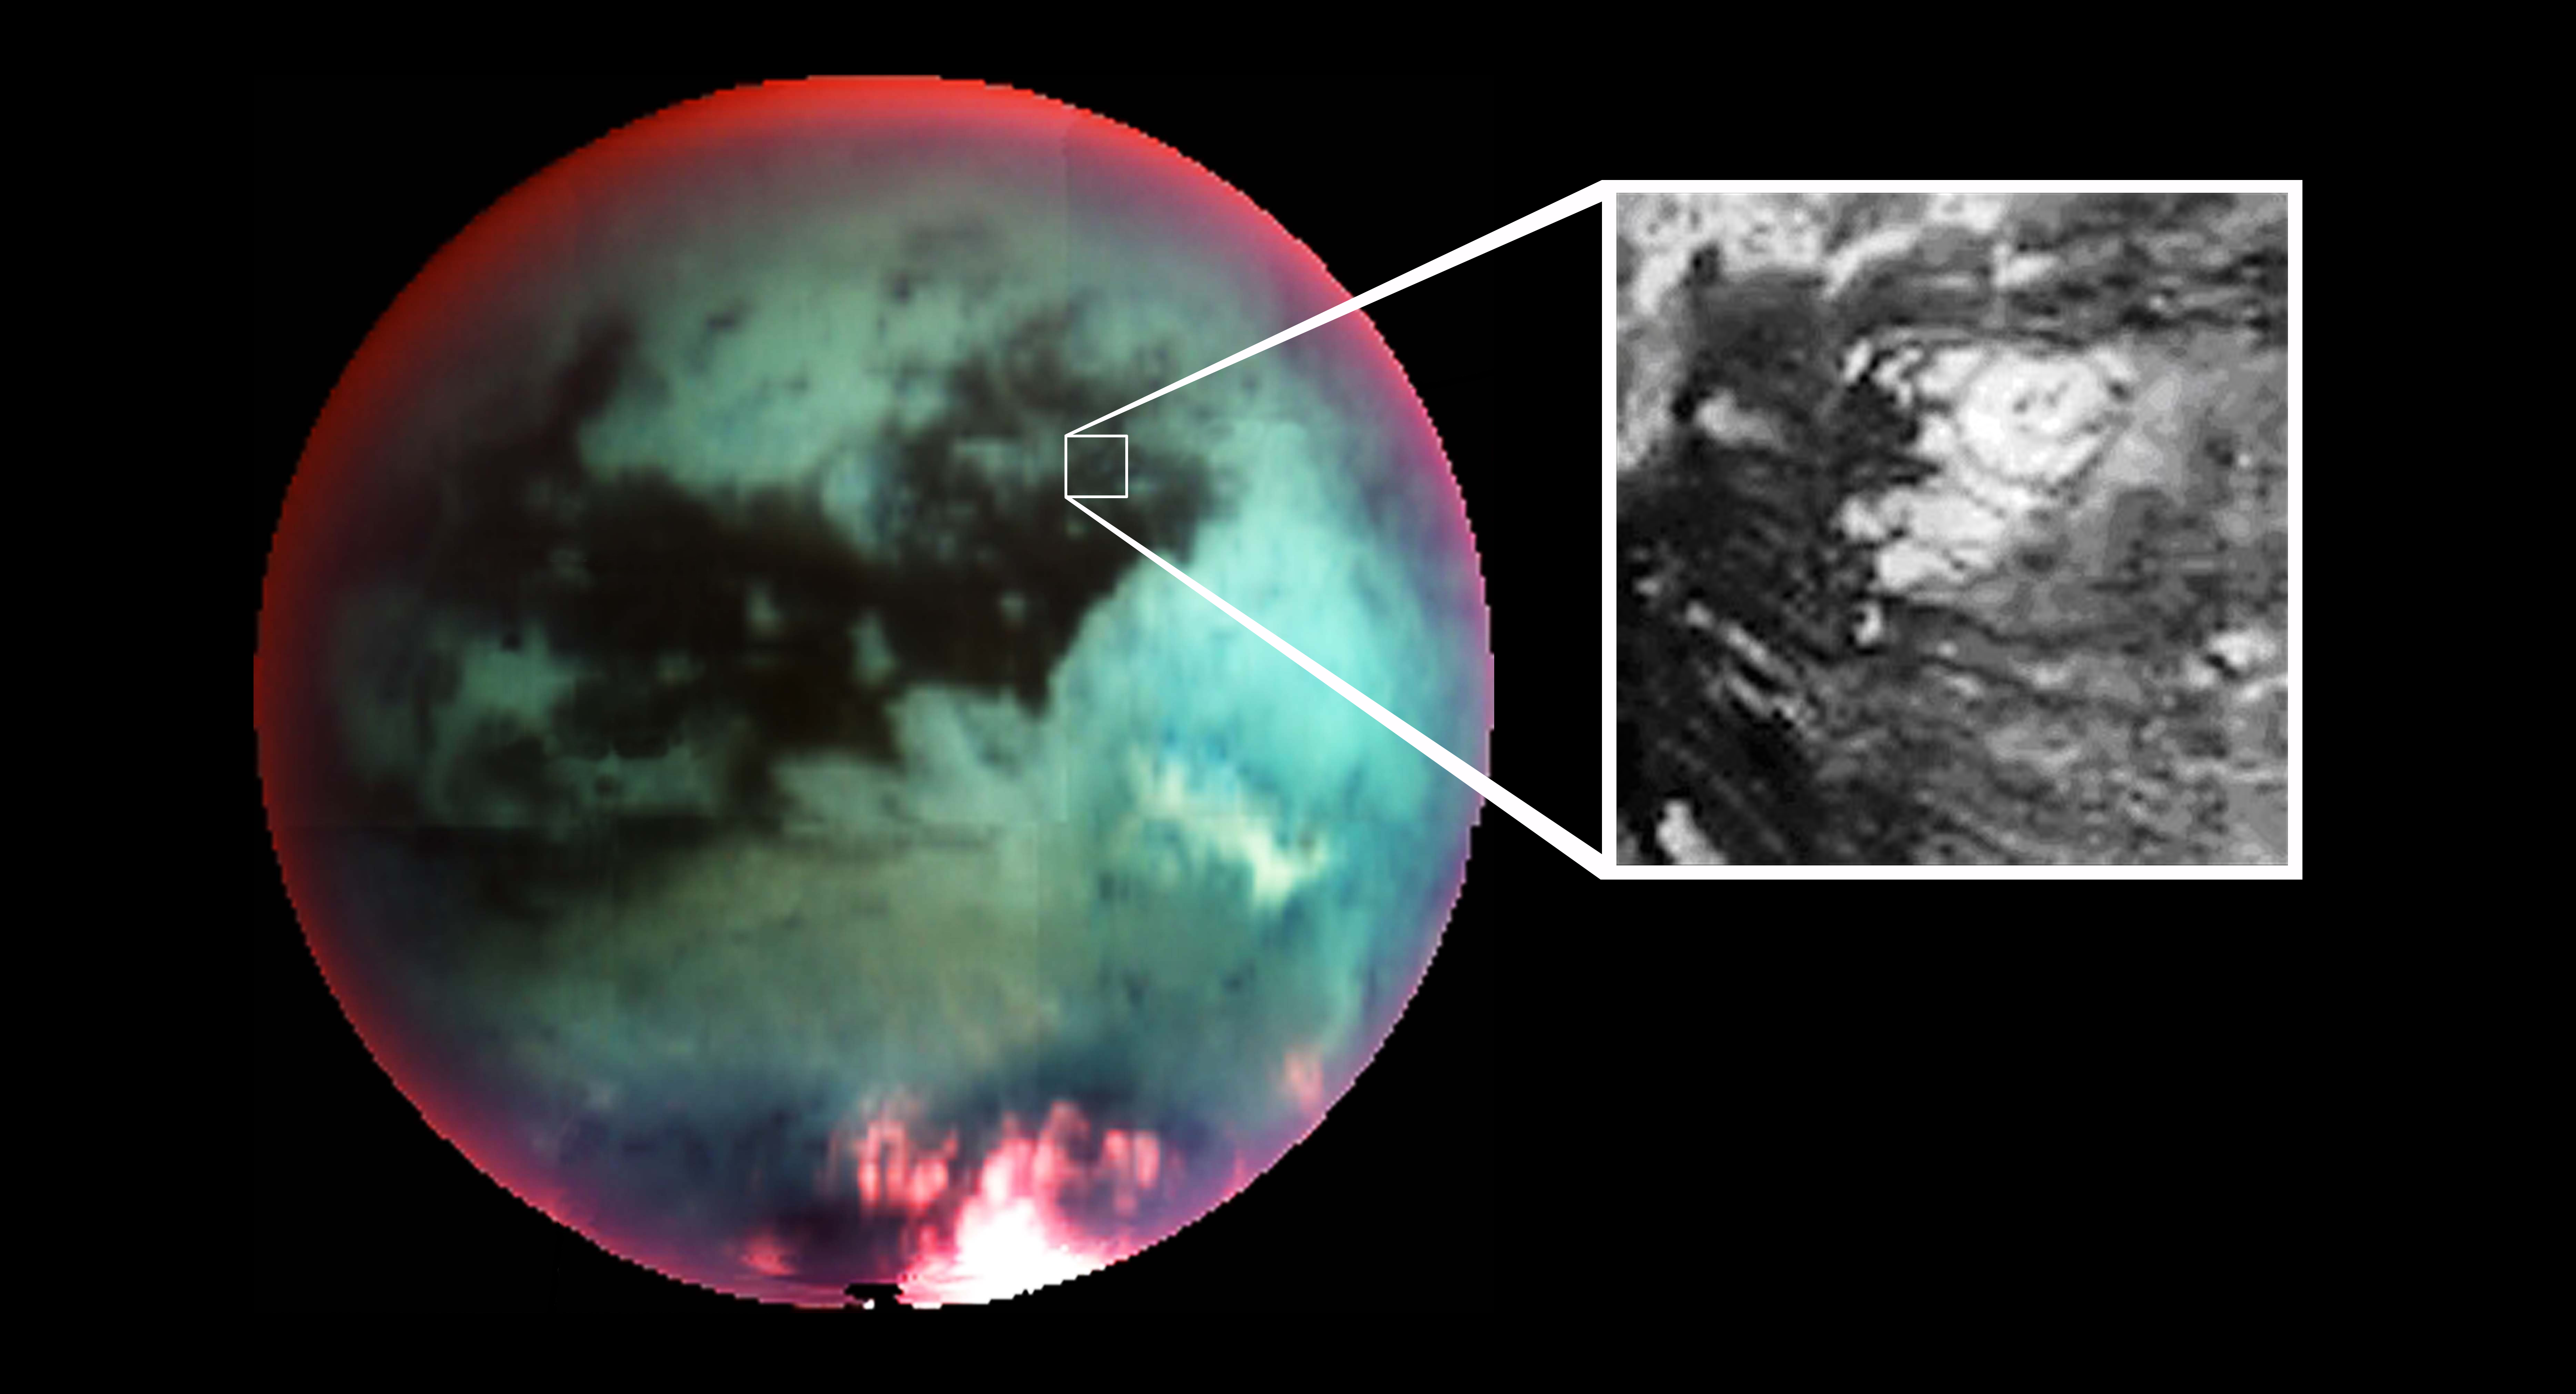

Titan Volcano

This false-color mosaic of Saturn’s largest moon Titan, obtained by Cassini’s visual and infrared mapping spectrometer, shows what scientists interpret as an icy volcano (see inset). The mosaic was constructed using six medium-resolution infrared images, obtained during Cassini’s flyby of the hazy moon on Oct. 26, 2004.

The colors correspond to atmospheric (red) and surface (green and blue) features that are not visible to the human eye. The inset shows a high-resolution image taken using a 2.3 micron filter near the point of Cassini’s closest approach to Titan at 1,200 kilometers (746 miles). The resolution in this inset image is 2 kilometers (1.2 miles) per pixel. The image scale of the large image is 25 kilometers (16 miles) per pixel.

The Cassini-Huygens mission is a cooperative project of NASA, the European Space Agency and the Italian Space Agency. The Jet Propulsion Laboratory, a division of the California Institute of Technology in Pasadena, manages the mission for NASA’s Science Mission Directorate, Washington, D.C. The Cassini orbiter and its two onboard cameras were designed, developed and assembled at JPL. The visual and infrared mapping spectrometer team is based at the University of Arizona.

Credit: NASA/JPL/University of Arizona